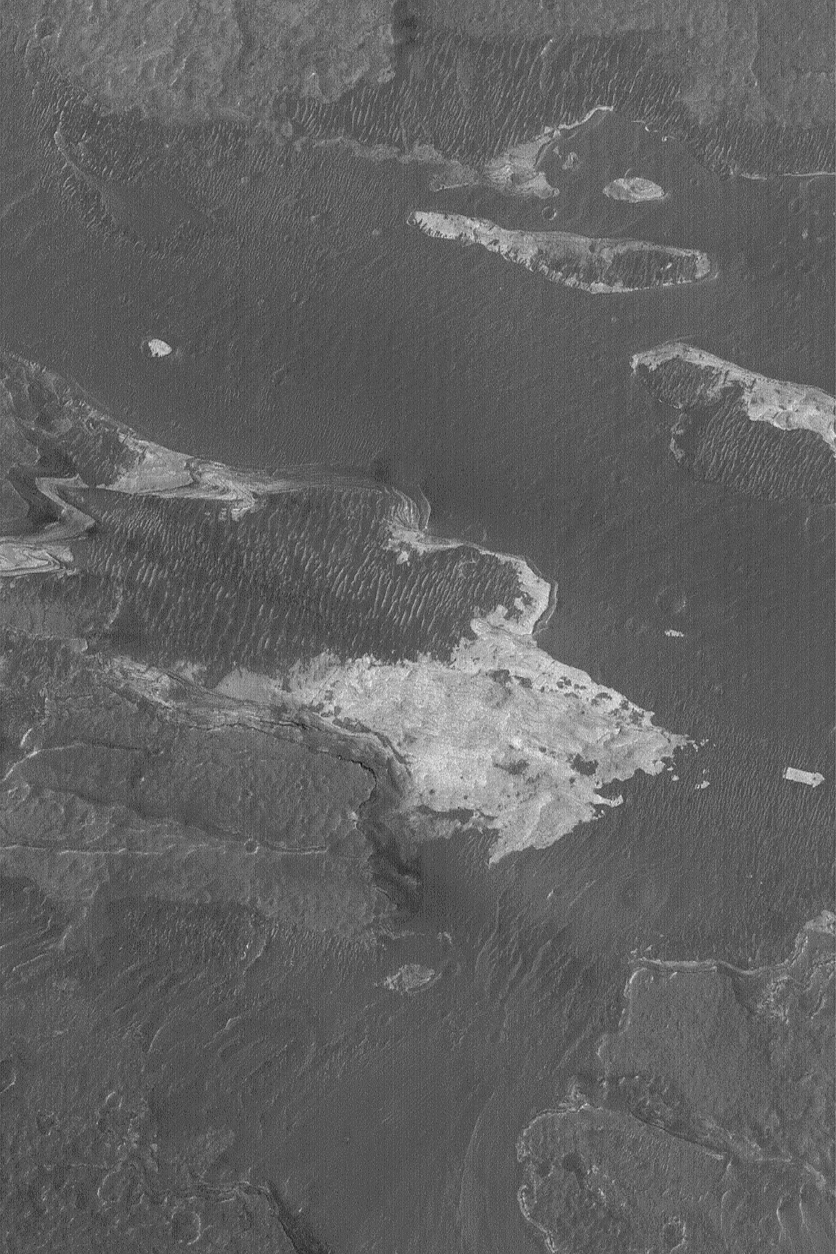

Coprates Outcrop

10 July 2004
Light-toned, layered rock outcrops occur in small patches as well as large regional exposures within the chasms of the Valles Marineris system. This Mars Global Surveyor (MGS) Mars Orbiter Camera (MOC) image shows a small area of layered outcrop in the floor of Coprates Chasma. The image is located near 14.0°S, 64.0°W, and covers an area about 3 km (1.9 mi) wide. The scene is illuminated by sunlight from the left/upper left.

Credit: NASA/JPL/Malin Space Science Systems